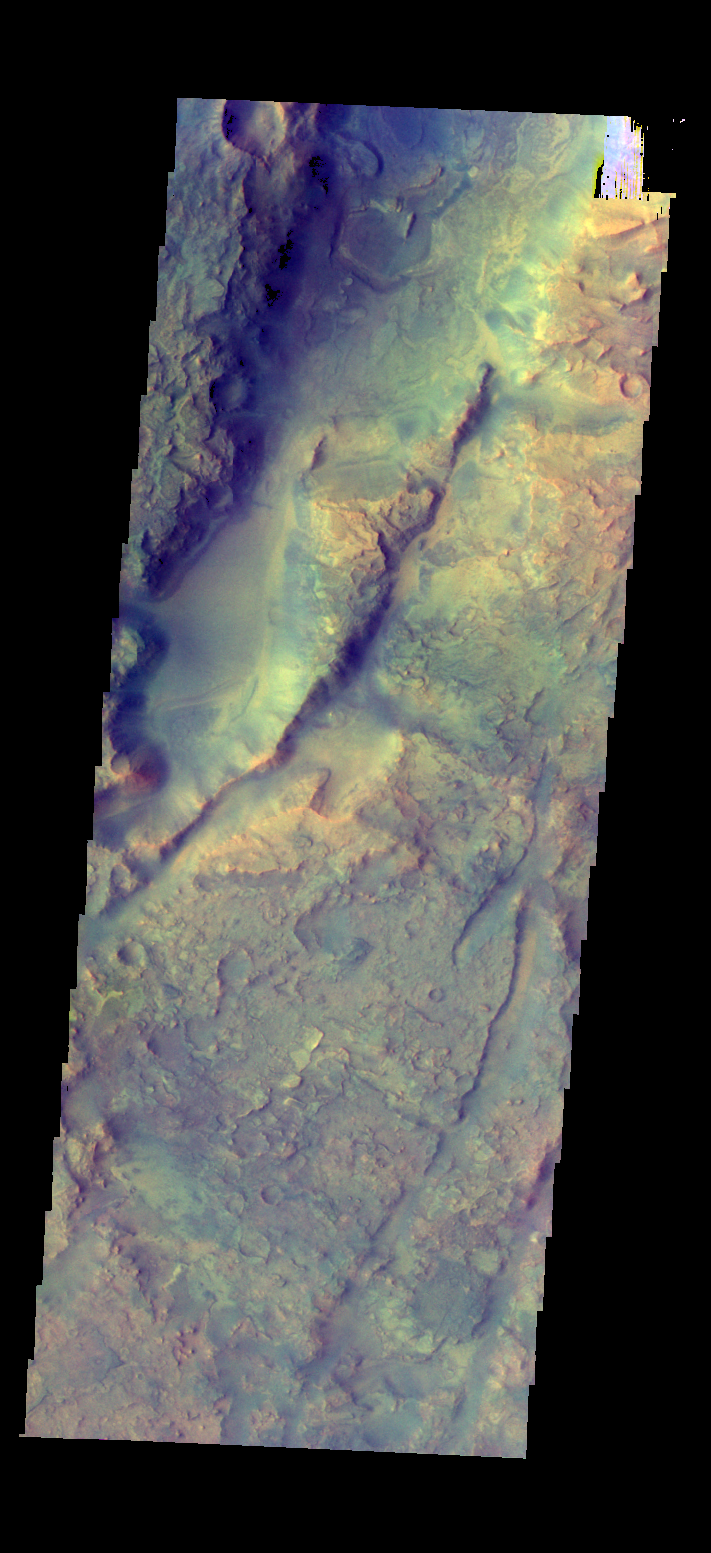

Nili Fossae – False Color

The THEMIS camera contains 5 filters. The data from different filters can be combined in multiple ways to create a false color image. These false color images may reveal subtle variations of the surface not easily identified in a single band image. Today’s false color image shows part of Nili Fossae.

Credit: NASA/JPL-Caltech/ASU